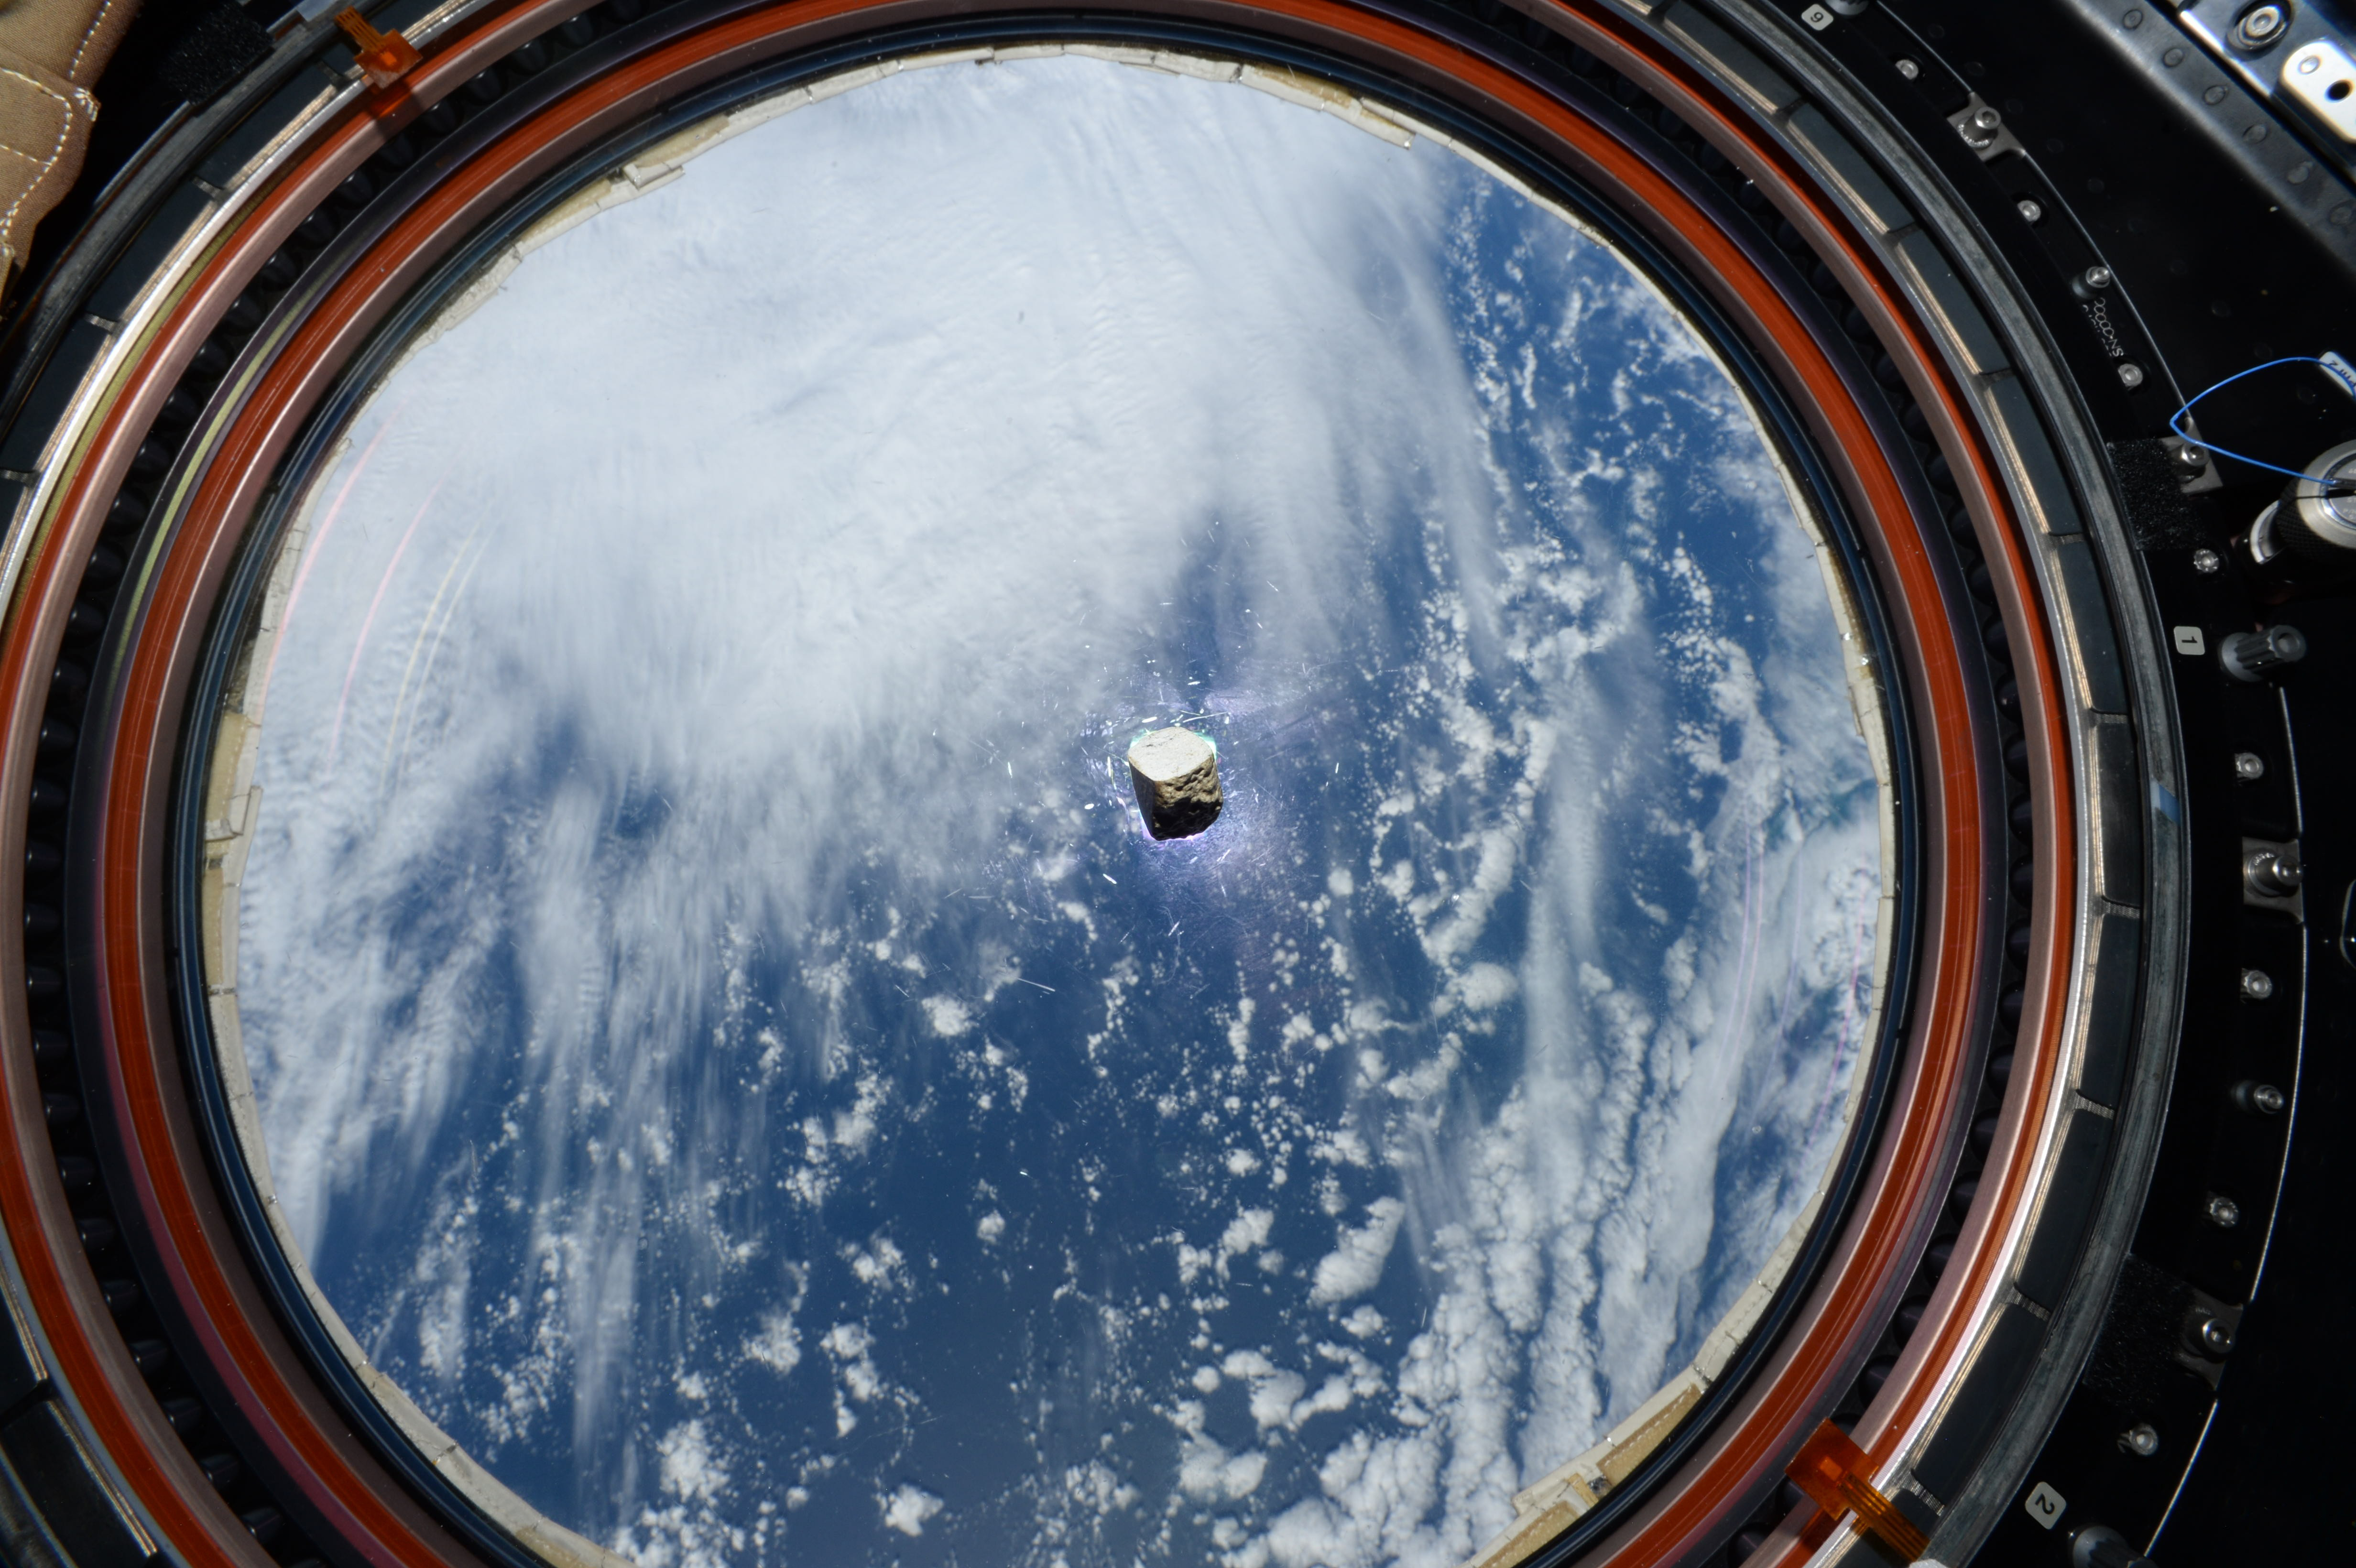

Supercam’s Mars Meteorite Aboard the ISS

This slice of a Martian meteorite, seen floating inside the International Space Station, is now part of a calibration target for SuperCam, one of the instruments aboard NASA’s Perseverance Mars rover. A piece of a different Martian meteorite is part of the calibration target for the instrument known as SHERLOC (Scanning Habitable Environments with Raman & Luminescence for Organics & Chemicals). Scientists use calibration targets as a kind of default they can use to check and fine-tune the settings of their instruments. A small number of meteorites on Earth have been determined to have originated on Mars based on mineral and chemical analyses by past NASA spacecraft.

SuperCam is led by Los Alamos National Laboratory in New Mexico, where the instrument’s Body Unit was developed. That part of the instrument includes several spectrometers, control electronics and software.

SuperCam’s Mast Unit was developed and built by several laboratories of the French National Centre for Scientific Research (CNRS) and French universities under the contracting authority of Centre National d’Etudes Spatiales, the French space agency. Calibration targets on the rover’s deck are provided by Spain’s University of Valladolid and France.

NASA’s Jet Propulsion Laboratory in Southern California built and will manage operations of the Perseverance rover for the NASA Science Mission Directorate at the agency’s headquarters in Washington.

Credit: NASA/JPL-Caltech/LANL/CNES/ESA/Thomas Pesquet